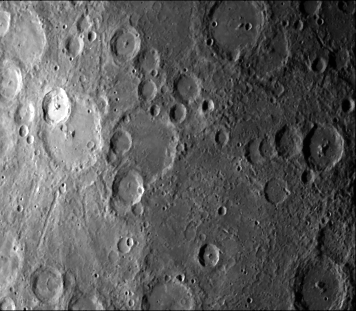

Kuiper Crater

The Mariner 10 Television-Science Team has proposed the name “Kuiper” for this very conspicuous bright Mercury crater (top center) on the rim of a larger older crater. Prof. Gerard P. Kuiper, a pioneer in planetary astronomy and a member of the Mariner 10 TV team, died December 23, 1973, while the spacecraft was enroute to Venus and Mercury. Mariner took this picture (FDS 27304) from 88,450 kilometers (55,000 miles) some 2 1/2 hours before it passed Mercury on March 29. The bright-floored crater, 41 kilometers (25 miles) in diameter, is the center of a very large bright are which could be seen in pictures sent from Mariner 10 while Mercury was more than two million miles distant. The larger crater is 80 kilometers (50 miles) across.

The Mariner 10 mission, managed by the Jet Propulsion Laboratory for NASA’s Office of Space Science, explored Venus in February 1974 on the way to three encounters with Mercury-in March and September 1974 and in March 1975. The spacecraft took more than 7,000 photos of Mercury, Venus, the Earth and the Moon.

Credit: NASA/JPL